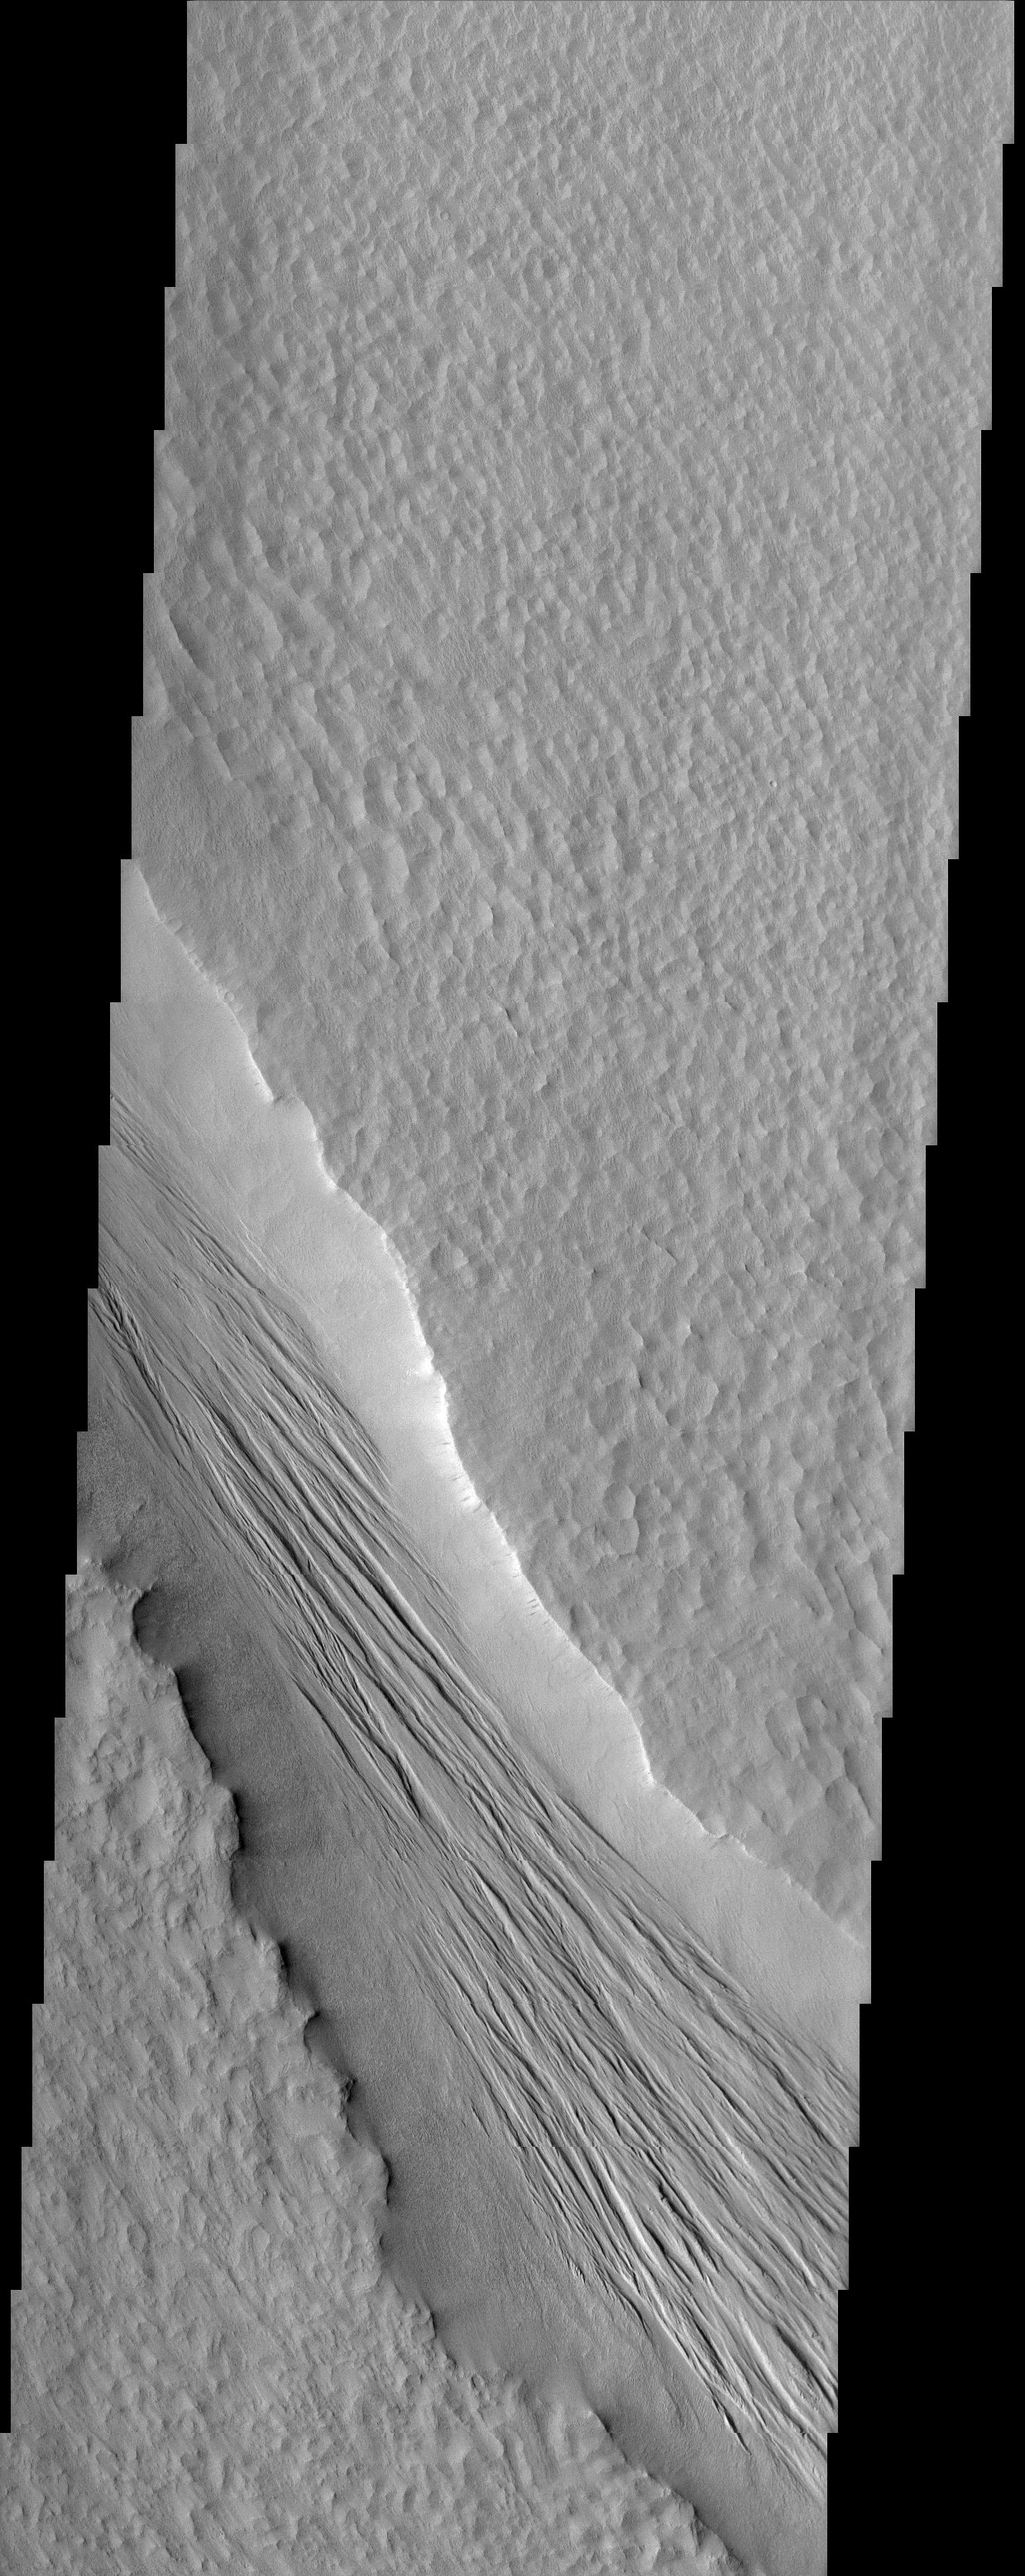

Tharsis Grooved Channel

The Tharsis Montes region on Mars is a major center of volcanic and tectonic activity. The channel in this image is west of the relatively small volcano called Biblis Patera although it shows no obvious relationship to that volcano. Instead, it may be related to the more distant, but more massive volcano Olympus Mons to the north. The channel may have hosted flowing lava at one time but now contains a material that has eroded into an impressive ridge-and-groove pattern. These features may be yardangs, landforms produced from the erosion by wind of sedimentary material.

Note: this THEMIS visual image has not been radiometrically nor geometrically calibrated for this preliminary release. An empirical correction has been performed to remove instrumental effects. A linear shift has been applied in the cross-track and down-track direction to approximate spacecraft and planetary motion. Fully calibrated and geometrically projected images will be released through the Planetary Data System in accordance with Project policies at a later time.

NASA’s Jet Propulsion Laboratory manages the 2001 Mars Odyssey mission for NASA’s Office of Space Science, Washington, D.C. The Thermal Emission Imaging System (THEMIS) was developed by Arizona State University, Tempe, in collaboration with Raytheon Santa Barbara Remote Sensing. The THEMIS investigation is led by Dr. Philip Christensen at Arizona State University. Lockheed Martin Astronautics, Denver, is the prime contractor for the Odyssey project, and developed and built the orbiter. Mission operations are conducted jointly from Lockheed Martin and from JPL, a division of the California Institute of Technology in Pasadena.

Credit: NASA/JPL/Arizona State University